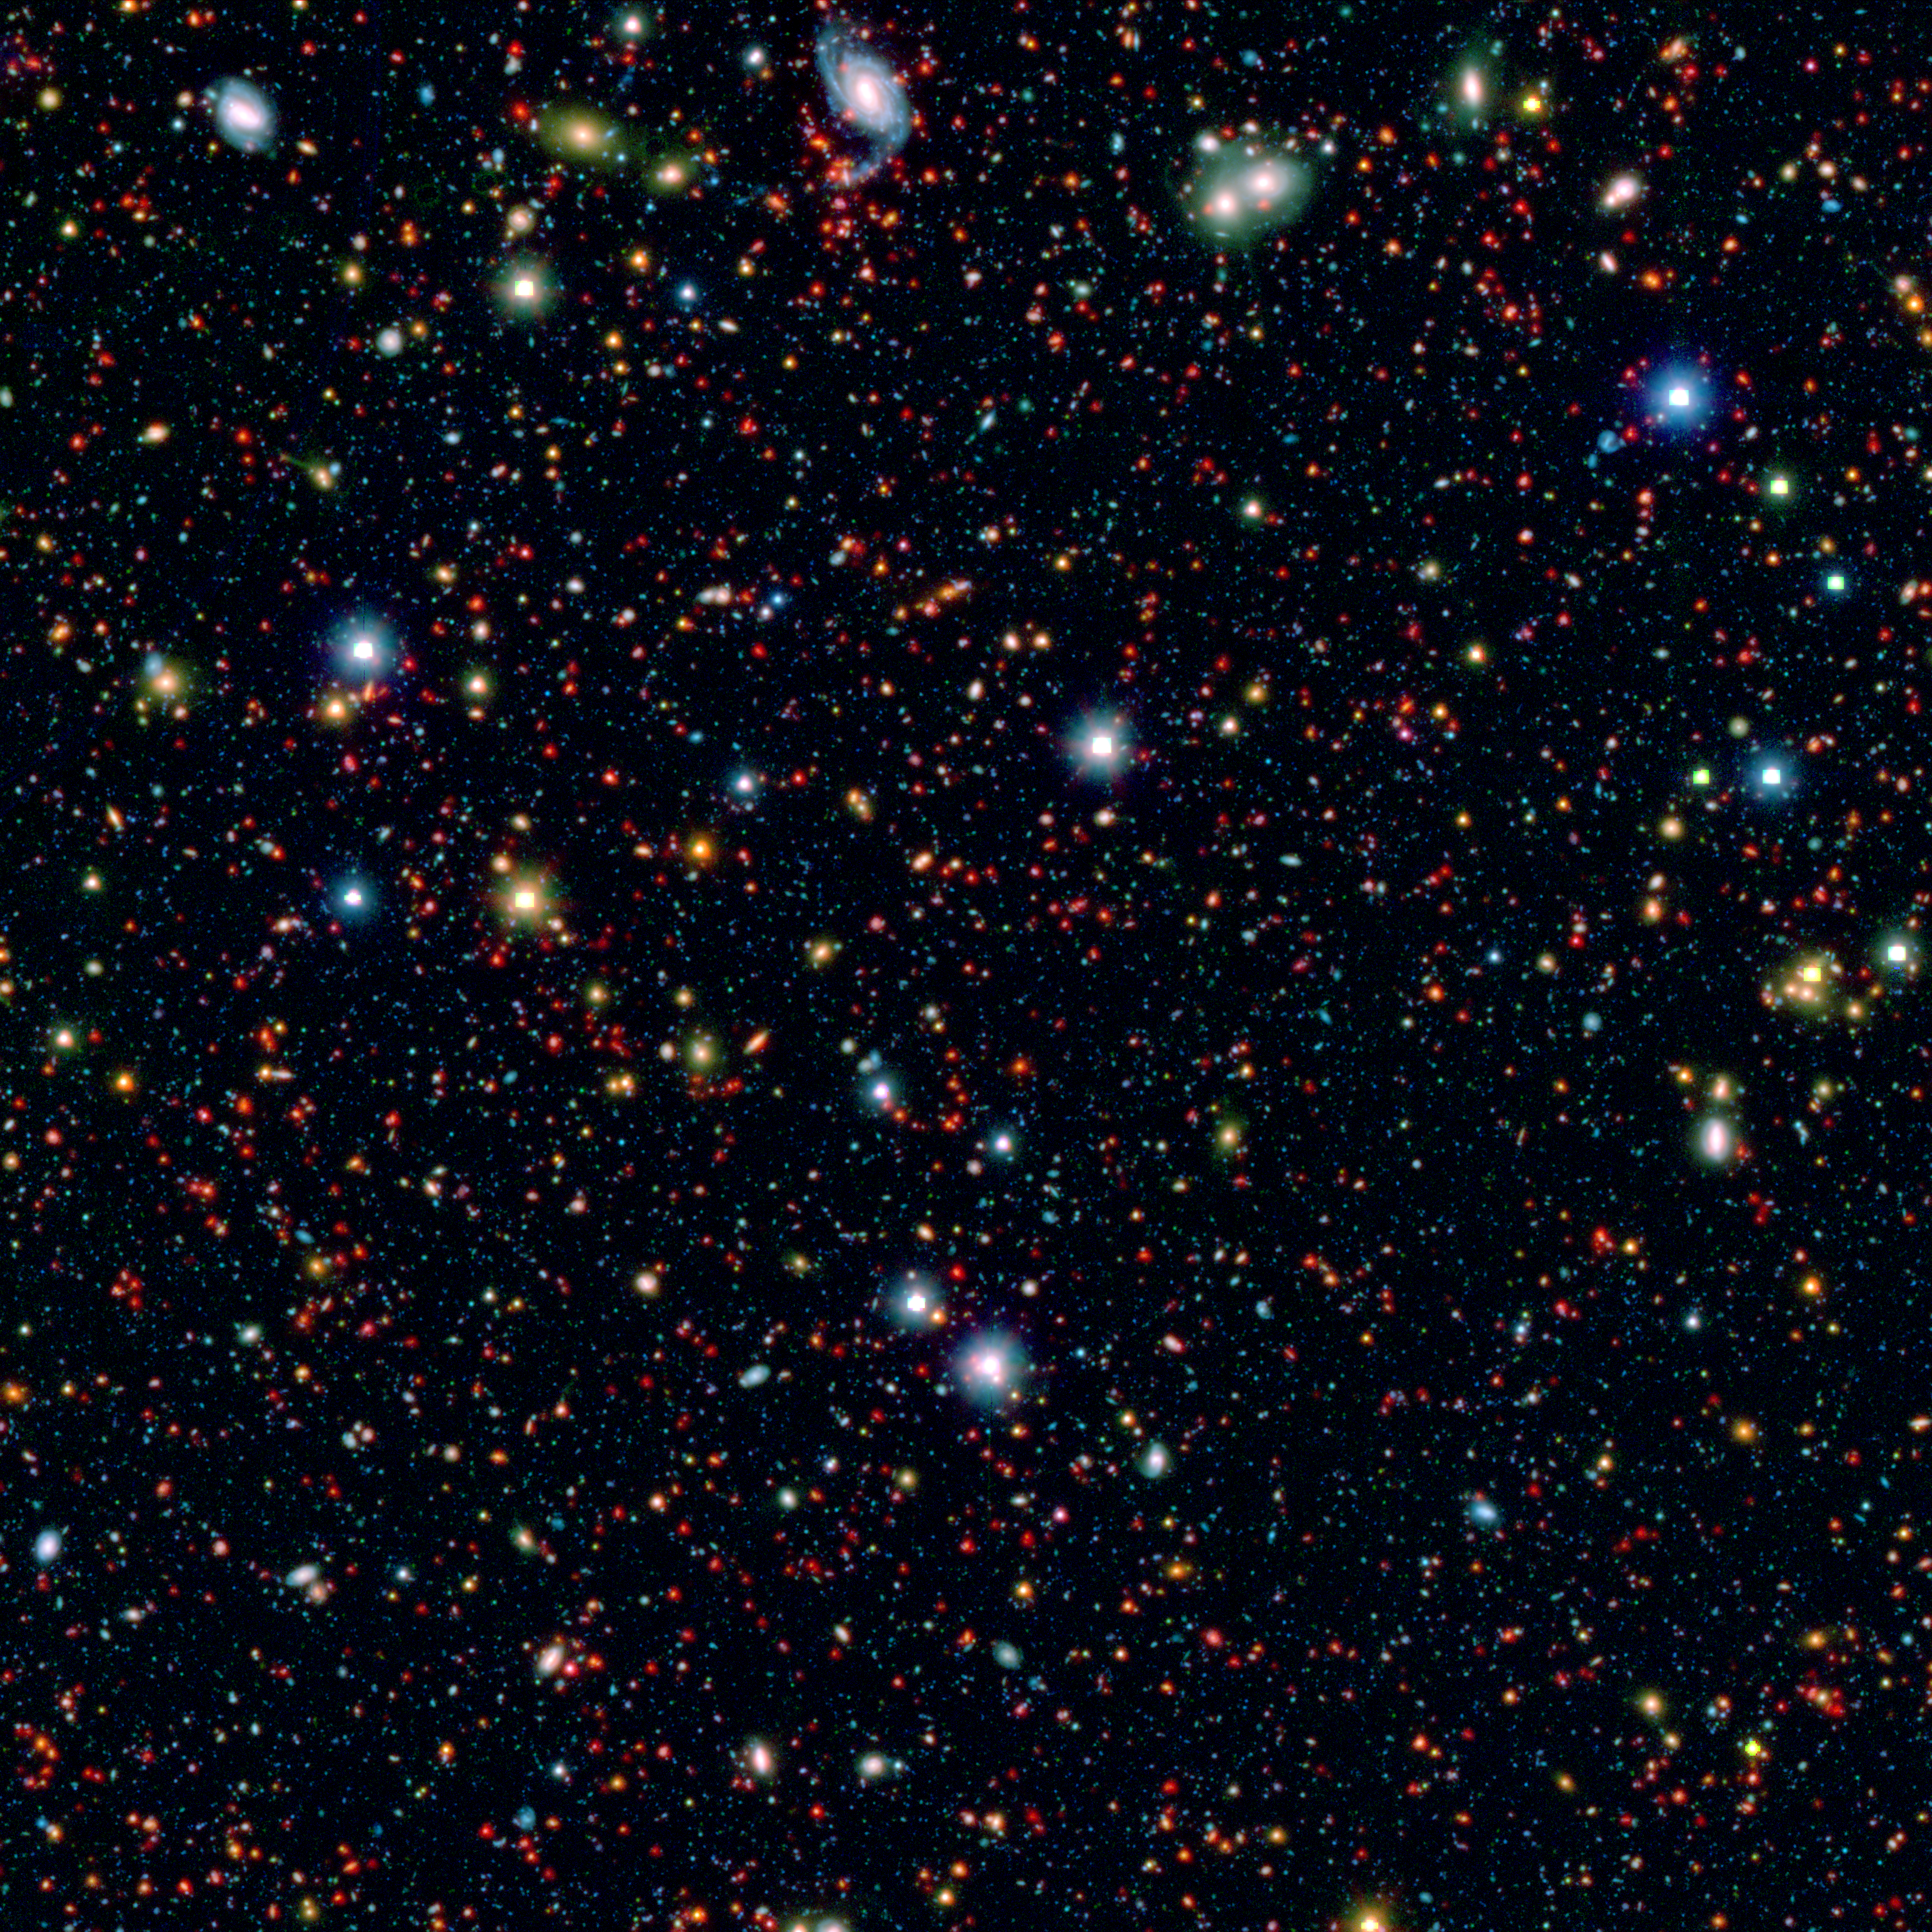

Take a Splash Into the Cosmos

Millions of galaxies populate the patch of sky known as the COSMOS field, short for Cosmic Evolution Survey, a portion of which is shown here. Even the smallest dots in this image are galaxies, some up to 12 billion light-years away. The square region in the center of bright objects is where the telescope was blinded by bright light. However, even these brightest objects in the field are more than ten thousand times fainter than what you can see with the naked eye.

The picture is a combination of infrared data from Spitzer (red) and visible-light data (blue and green) from Japan's Subaru telescope atop Mauna Kea in Hawaii. These data were taken as part of the SPLASH (Spitzer large area survey with Hyper-Suprime-Cam) project.

Credit: NASA/JPL-Caltech